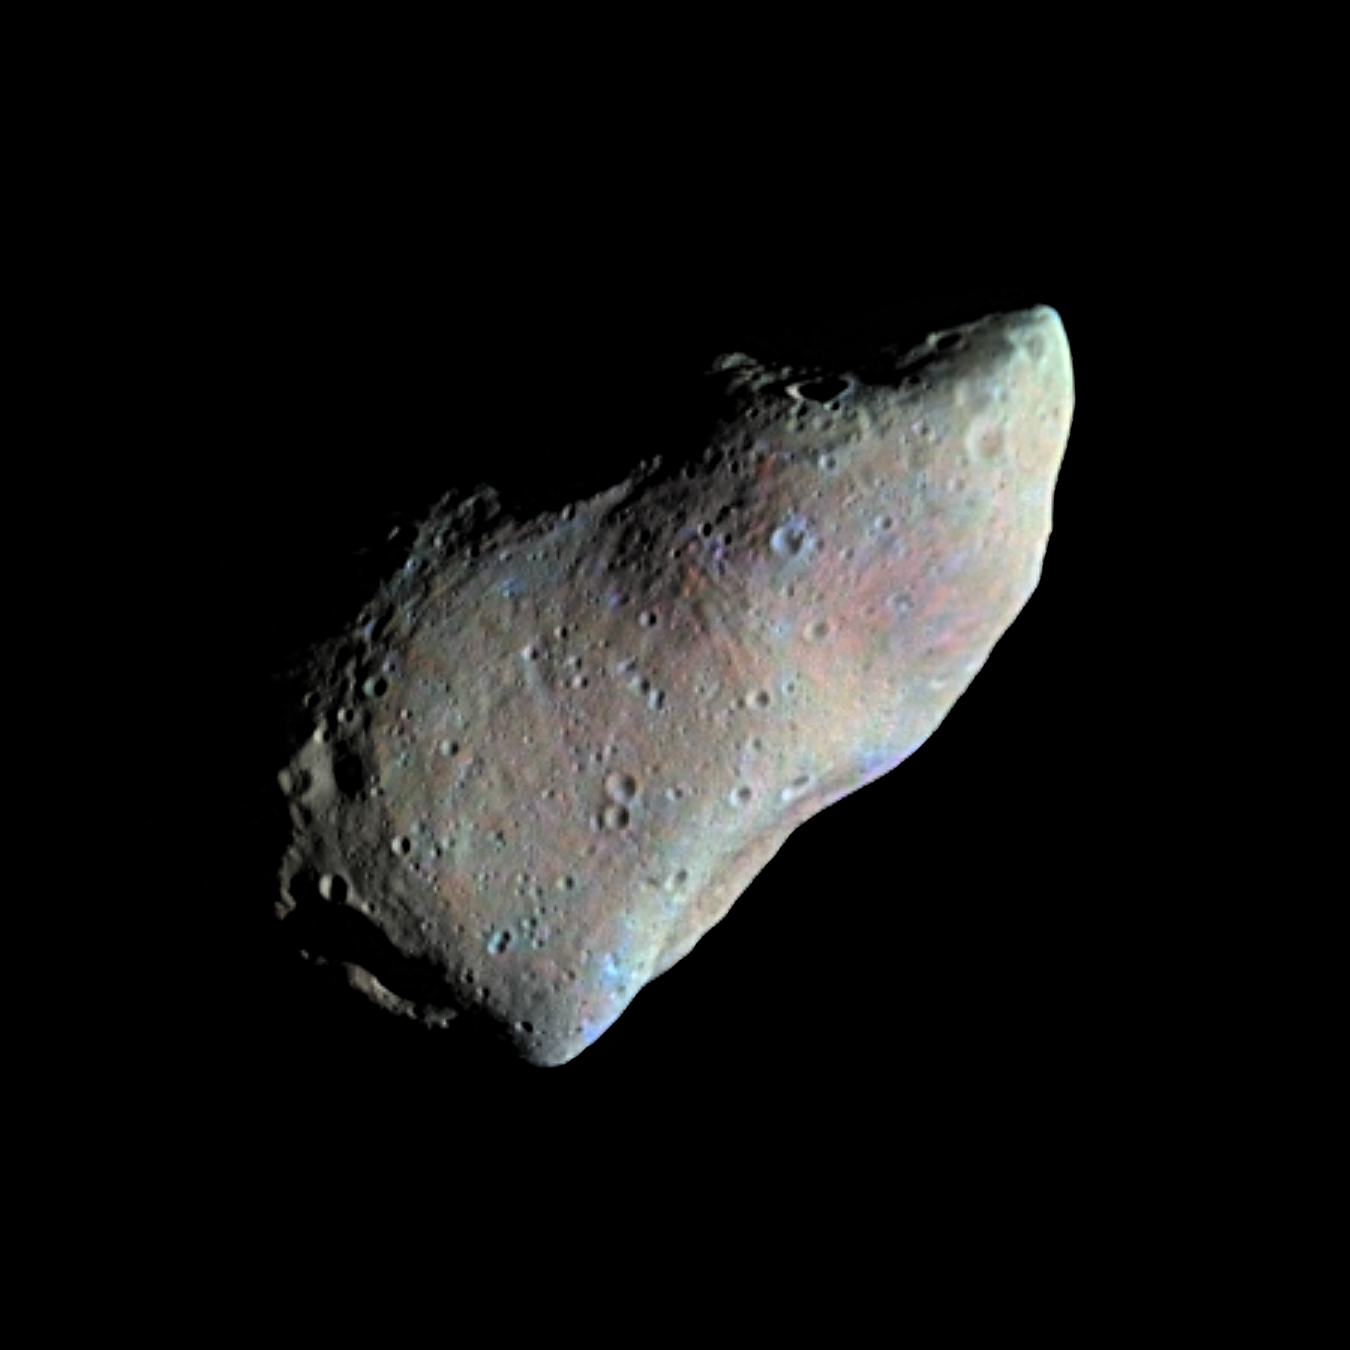

Highest Resolution Gaspra Mosaic

This picture of asteroid 951 Gaspra is a mosaic of two images taken by the Galileo spacecraft from a range of 5,300 kilometers (3,300 miles), some 10 minutes before closest approach on October 29, 1991. The Sun is shining from the right; phase angle is 50 degrees. The resolution, about 54 meters/pixel, is the highest for the Gaspra encounter and is about three times better than that in the view released in November 1991. Additional images of Gaspra remain stored on Galileo’s tape recorder, awaiting playback in November. Gaspra is an irregular body with dimensions about 19 x 12 x 11 kilometers (12 x 7.5 x 7 miles). The portion illuminated in this view is about 18 kilometers (11 miles) from lower left to upper right. The north pole is located at upper left; Gaspra rotates counterclockwise every 7 hours. The large concavity on the lower right limb is about 6 kilometers (3.7 miles) across, the prominent crater on the terminator, center left, about 1.5 kilometers (1 mile). A striking feature of Gaspra’s surface is the abundance of small craters. More than 600 craters, 100-500 meters (330-1650 feet) in diameter are visible here. The number of such small craters compared to larger ones is much greater for Gaspra than for previously studied bodies of comparable size such as the satellites of Mars. Gaspra’s very irregular shape suggests that the asteroid was derived from a larger body by nearly catastrophic collisions. Consistent with such a history is the prominence of groove-like linear features, believed to be related to fractures. These linear depressions, 100-300 meters wide and tens of meters deep, are in two crossing groups with slightly different morphology, one group wider and more pitted than the other. Grooves had previously been seen only on Mars’s moon Phobos, but were predicted for asteroids as well. Gaspra also shows a variety of enigmatic curved depressions and ridges in the terminator region at left. The Galileo project, whose primary mission is the exploration of the Jupiter system in 1995-97, is managed for NASA’s Office of Space Science and Applications by the Jet Propulsion Laboratory.

Credit: NASA/JPL/USGS